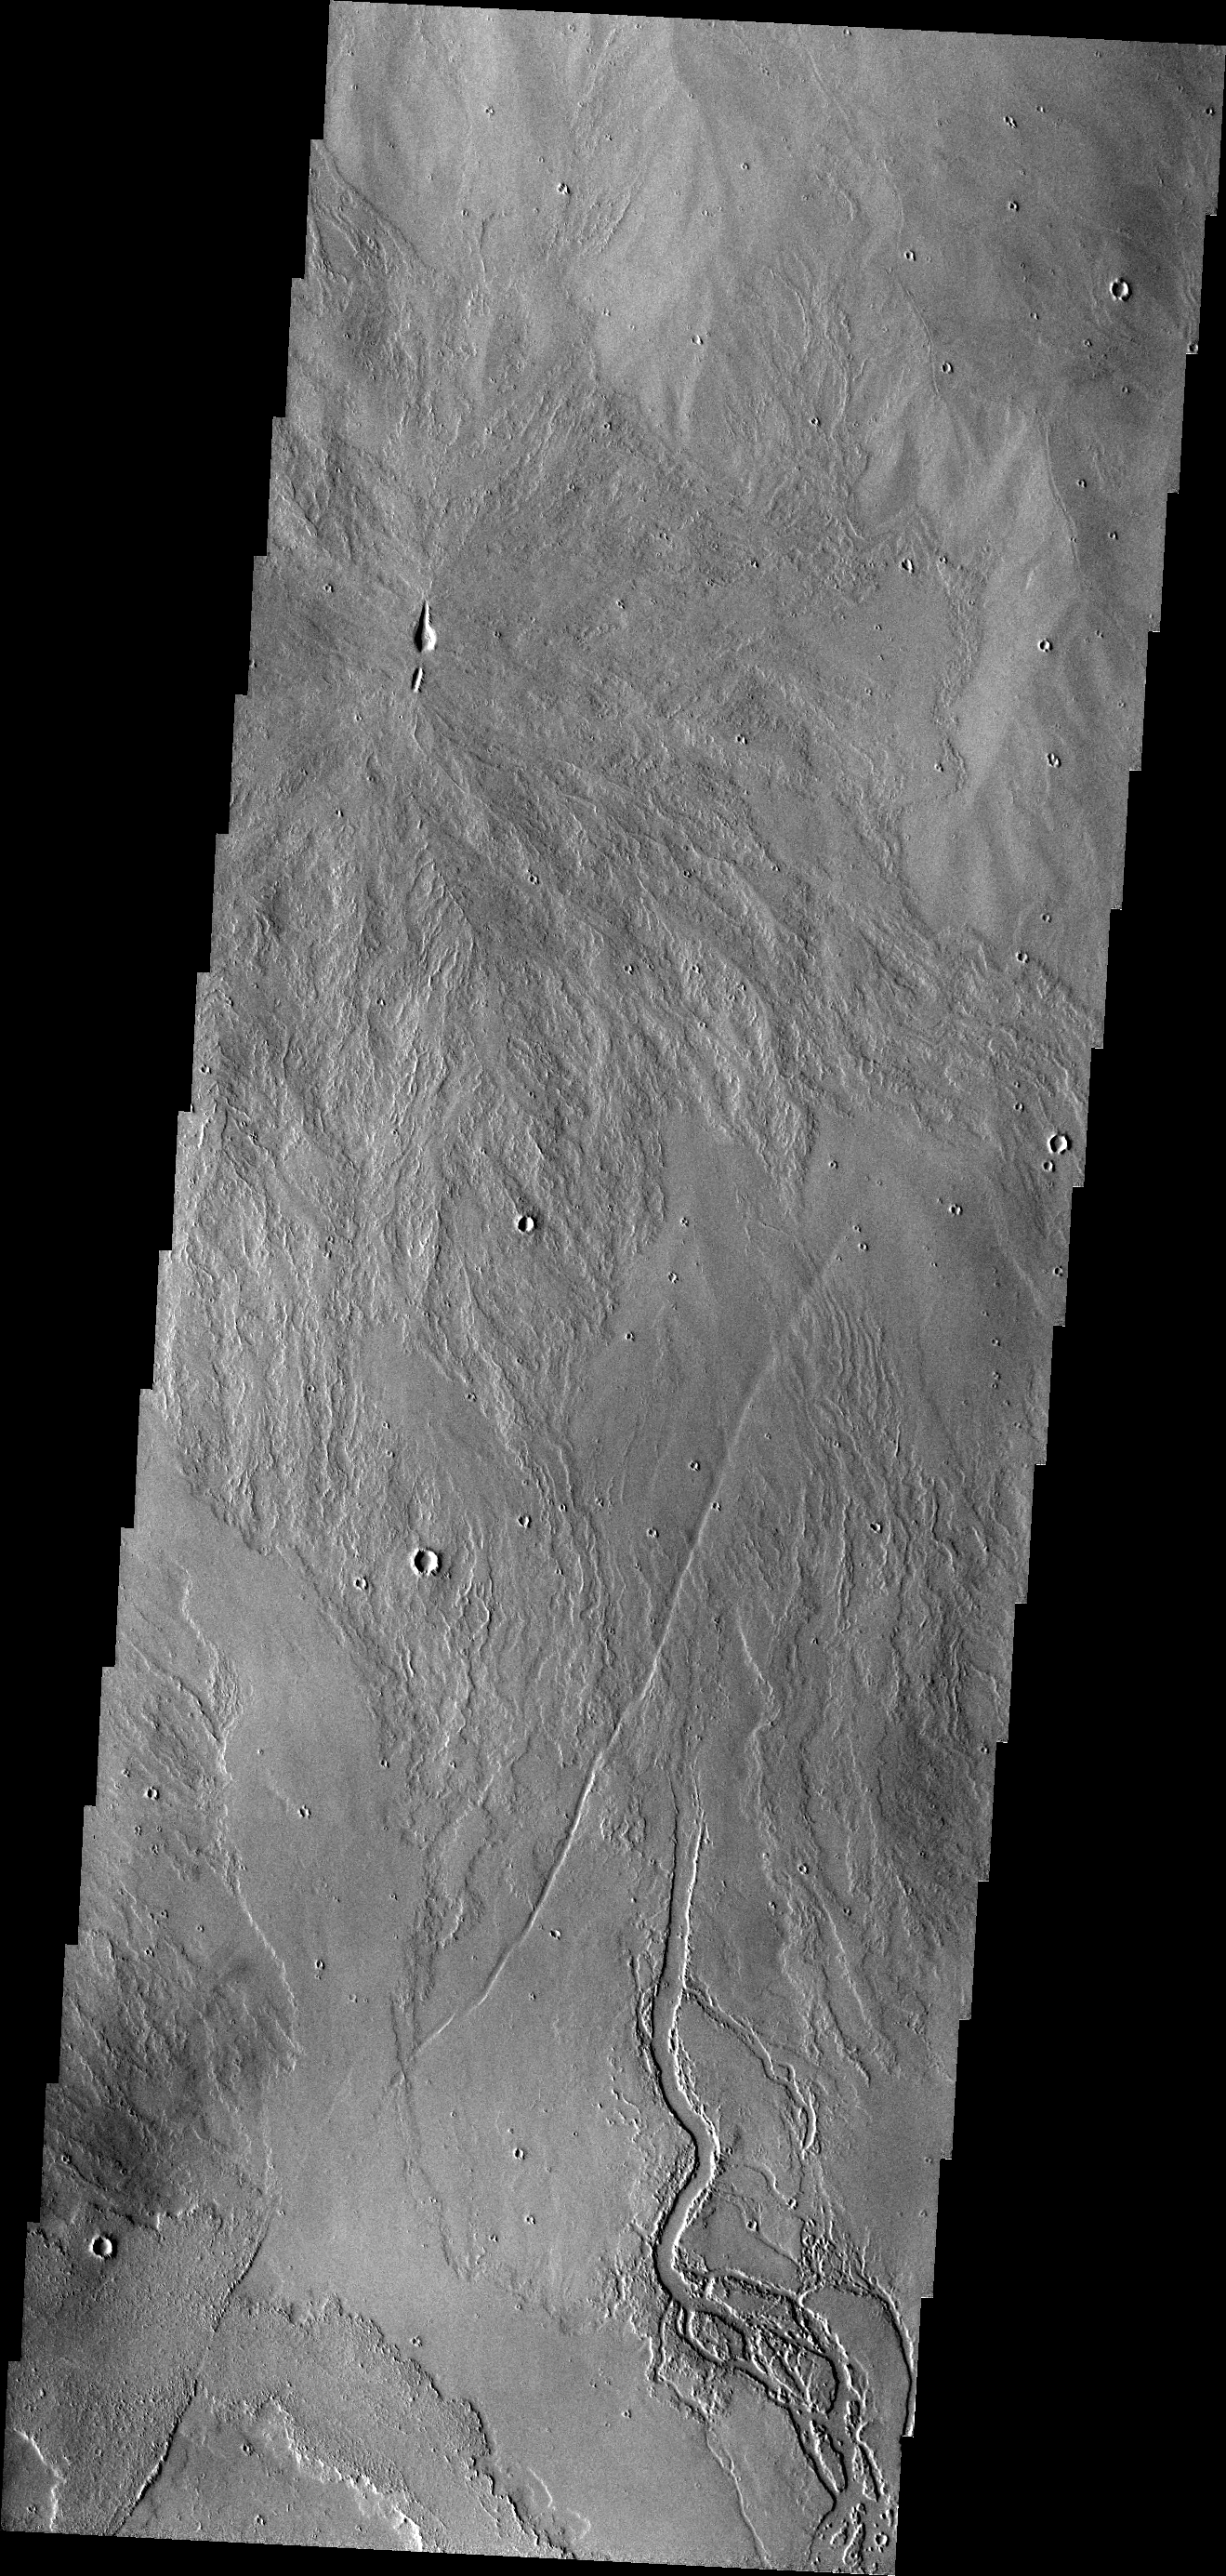

Lava Channels

The lava channels in today’s VIS image are located in the Tharsis plains.

Credit: NASA/JPL/ASU